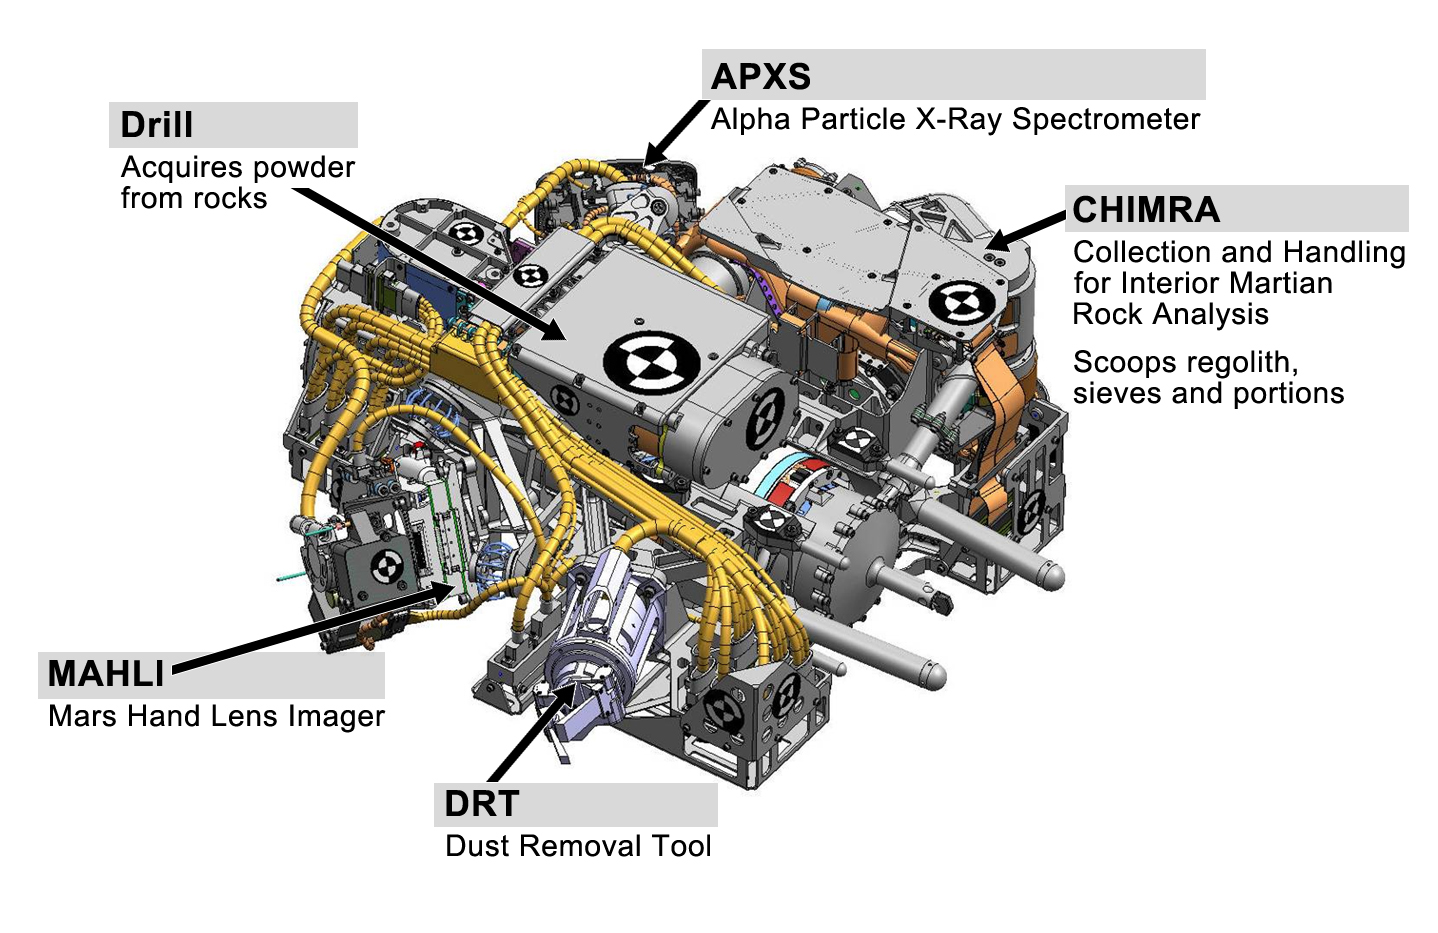

Tools at Curiosity’s ‘Fingertips’

This engineering drawing shows the five devices that make up the turret at the end of the arm on NASA’s Curiosity rover. These include: the drill for acquiring powdered samples from interiors of rocks; the Alpha Particle X-ray Spectrometer (APXS); the sample processing subsystem named Collection and Handling for Interior Martian Rock Analysis (CHIMRA), which includes a scoop that can scoop up lose dirt from the Martian surface; the Dust Removal Tool (DRT) and the Mars Hand Lens Imager (MAHLI).

Credit: NASA/JPL-Caltech